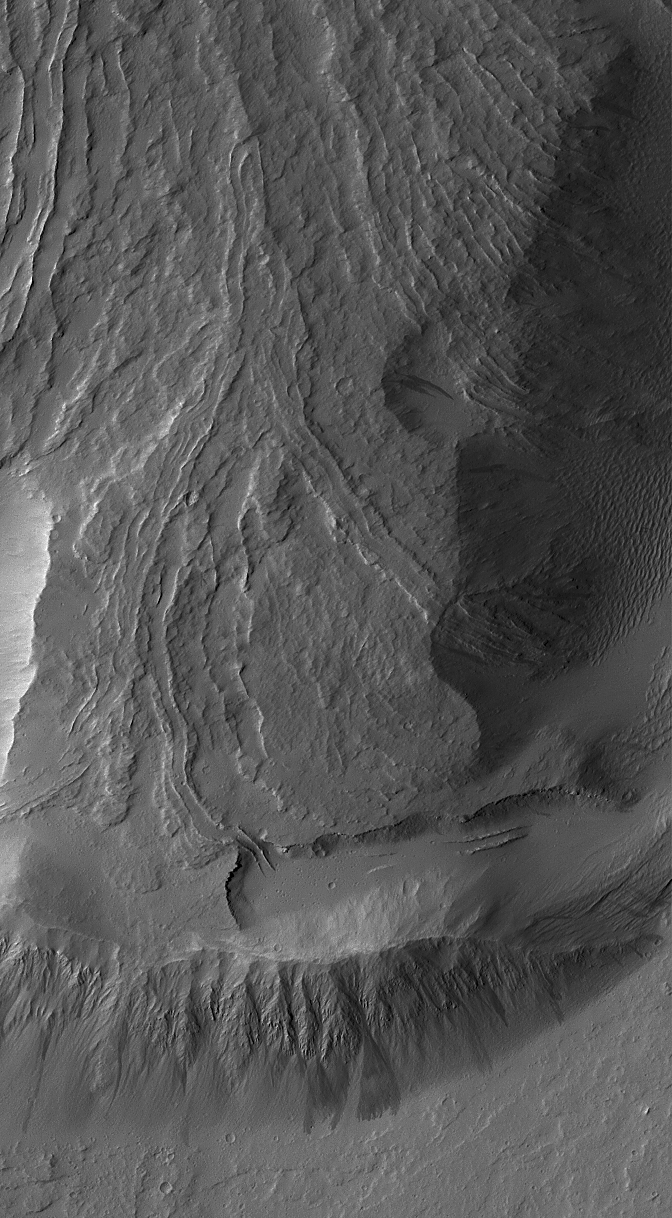

Dust-Mantled Olympus Mons Flows

27 November 2006
Dust-covered lava flows on the lowermost south flank of Olympus Mons are captured in this 3 kilometers (1.9 miles) wide Mars Global Surveyor (MGS) Mars Orbiter Camera (MOC) view acquired during northern summer on 12 October 2006. One leveed lava channel just south (below) the center left of the image disappears into a thick, pitted and cratered dust mantle. Sunlight illuminates the scene from the left/upper left. The image is located near 13.8°N, 134.1°W. North is toward the top/upper right.

Credit: NASA/JPL/Malin Space Science Systems